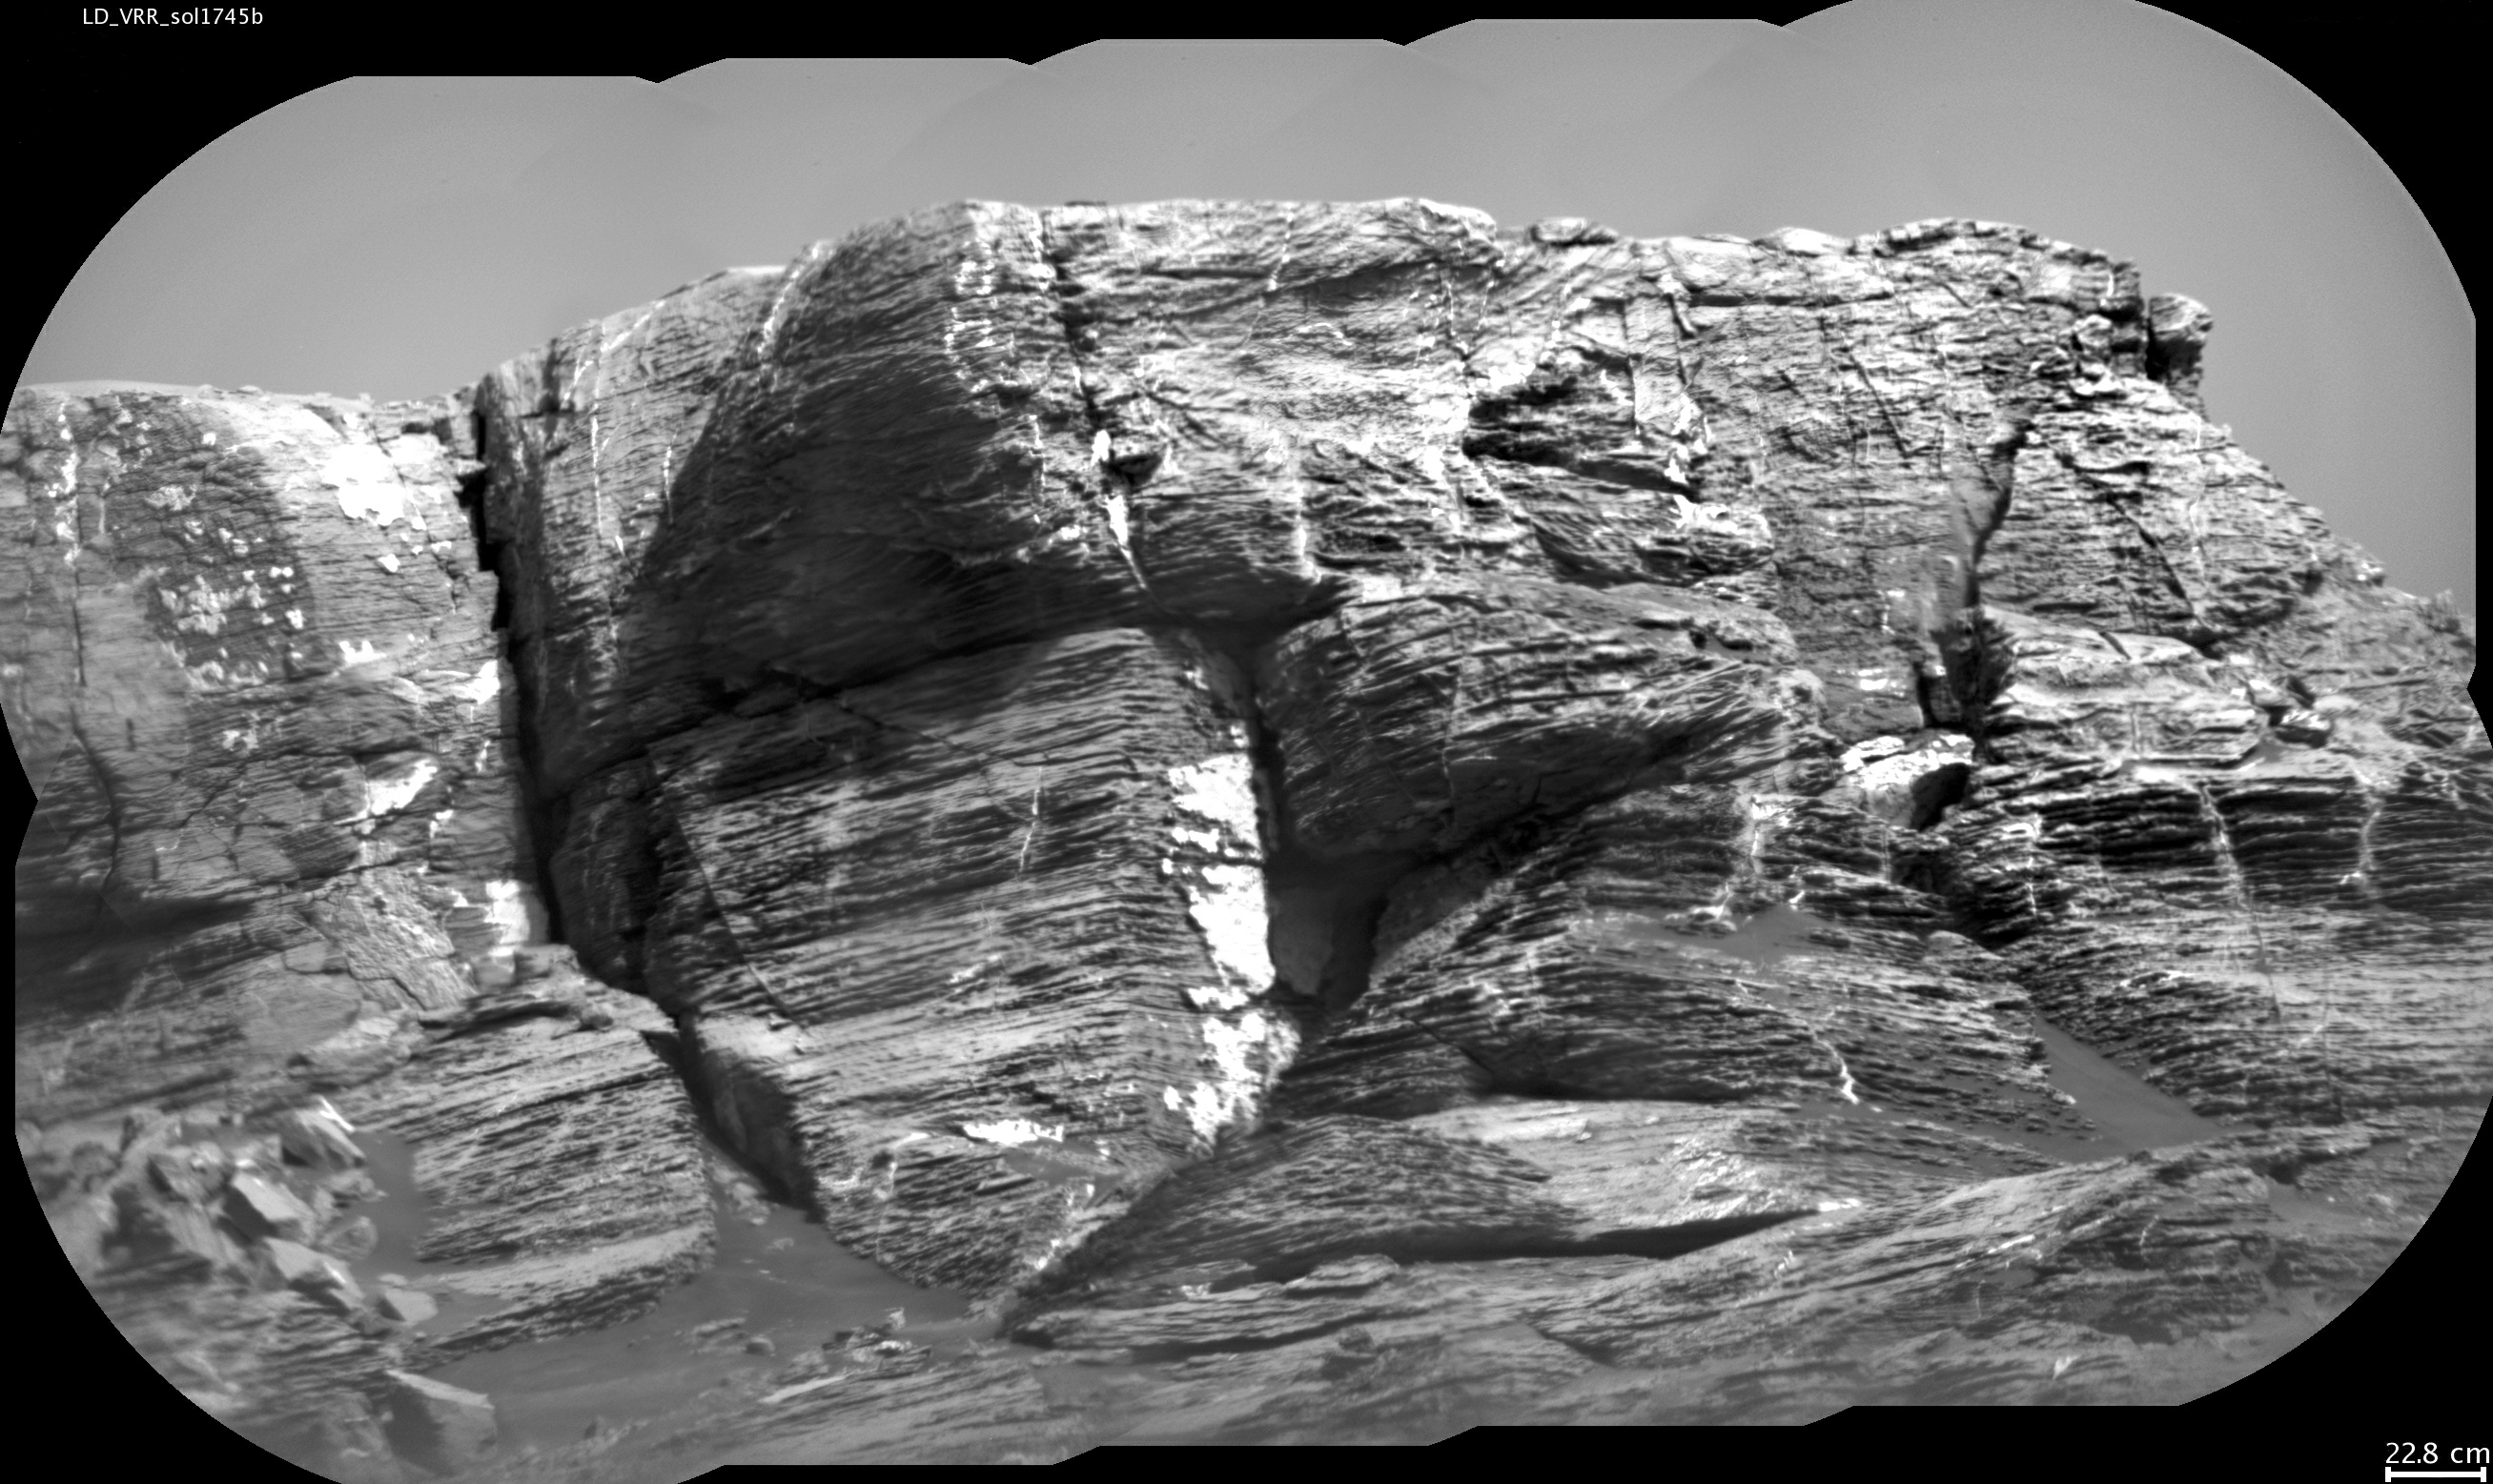

Micro-imager View: Layers in ‘Vera Rubin Ridge,’ Mars

This view of “Vera Rubin Ridge” from the Chemistry and Camera (ChemCam) instrument on NASA’s Curiosity Mars rover shows multiple sedimentary layers and fracture-filling deposits of minerals.

Buried layers of what is now a ridge became fractured, and the fractures were filled with mineral deposits precipitated from underground fluids that moved through the fractures.

ChemCam’s telescopic Remote Micro-Imager took the 10 component images of this mosaic on July 3, 2017, during the 1,745th Martian day, or sol, of Curiosity’s work on Mars. The camera was about 377 feet (115 meters) away from the pictured portion of the ridge. The rover’s location at the time, shown in a Sol 1741 traverse map, was west of the place where it began its ascent up the ridge about two months later.

The scale bar at lower right indicates how wide a feature 9 inches (22.8 centimeters) in width would look in the middle portion of the scene.

ChemCam is one of 10 instruments in Curiosity’s science payload. The U.S. Department of Energy’s Los Alamos National Laboratory, in Los Alamos, New Mexico, developed ChemCam in partnership with scientists and engineers funded by the French national space agency (CNES), the University of Toulouse and the French national research agency (CNRS).

Credit: NASA/JPL-Caltech/CNES/CNRS/LANL/IRAP/IAS/LPGN